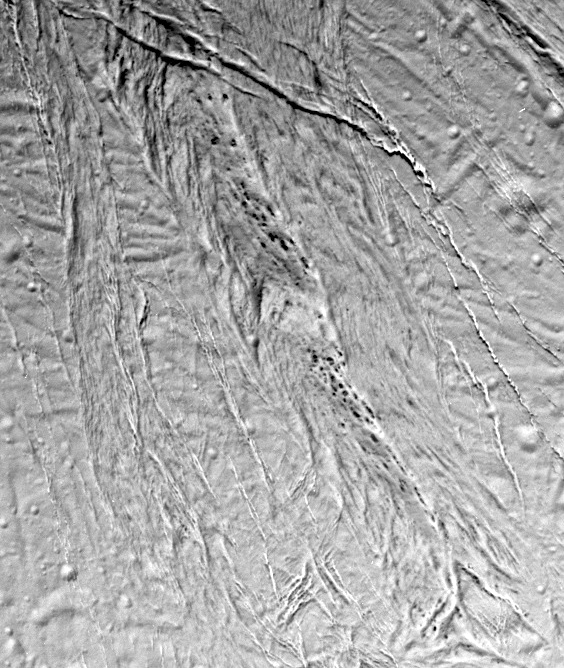

Seeing Enceladus’ Faults

This high-resolution image from Cassini shows a region of “smooth plains” terrain on the surface of Saturn’s moon Enceladus, located slightly north of the equator on the moon’s Saturn-facing hemisphere. The area is 70 kilometer by 84 kilometer (43 mile by 52 miles).

The image shows a variety of tectonic features that attest to Enceladus’ dynamic geological history. At the top of the image is a relatively fresh-looking crevasse system with individual fractures more than a kilometer wide. The crevasse system cross-cuts a complex northeast-to-southwest-trending system of older faults. A 12-kilometer-wide (7-mile-wide) band of crudely aligned, chevron-shaped features runs down the center of the image.

Among the most intriguing features in this view are a series of dark, small spots, 125 to 750 meters (400 to 2,500 feet) in diameter. The dark spots often seem to be aligned in chains parallel to narrow fractures. The contrast of the dark features with the surrounding bright terrain suggests that they may be compositionally distinct, but their origin is a new mystery.

The orientation of the image is such that north is approximately 30 degrees clockwise from the bottom of the frame. Enceladus is 505 kilometers (314 miles) in diameter.

The image was taken in visible light with the Cassini spacecraft narrow angle camera on Feb. 17, 2005, at a distance of 21,208 kilometers (13,178 miles) from Enceladus and at a Sun-Enceladus-spacecraft, or phase, angle of 27 degrees. Pixel scale in the image is 125 meters (410 feet) per pixel. The image has been contrast-enhanced to aid visibility.

The Cassini-Huygens mission is a cooperative project of NASA, the European Space Agency and the Italian Space Agency. The Jet Propulsion Laboratory, a division of the California Institute of Technology in Pasadena, manages the mission for NASA’s Science Mission Directorate, Washington, D.C. The Cassini orbiter and its two onboard cameras were designed, developed and assembled at JPL. The imaging team is based at the Space Science Institute, Boulder, Colo.

Credit: NASA/JPL/Space Science Institute